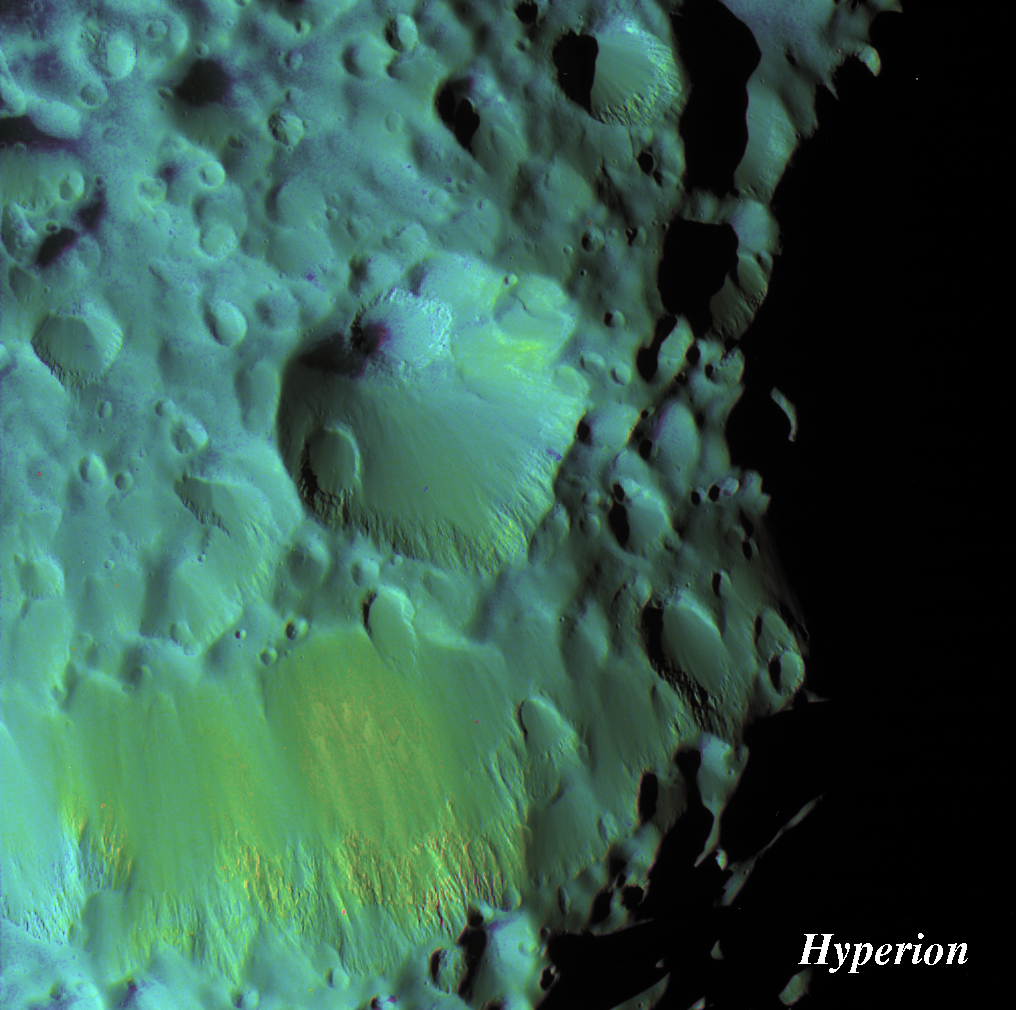

Color Variation on Hyperion

Saturn’s moon Hyperion’s crater, Meri, blooms in this extreme color-enhanced view. Meri is overprinted by a couple of smaller craters and displays dark material on its floor that is characteristic of many impact sites on this moon. The walls of craters seen here are noticeably smoother on their sloping sides than around their craggy rims.

This crater is also visible at lower right in the large Hyperion mosaic (see

PIA07761

).

To create this false-color view, ultraviolet, green and infrared images were combined into a single black and white picture that isolates and maps regional color differences. This “color map” was then superimposed over a clear-filter image.

The combination of color map and brightness image shows how the colors vary across the moon’s surface in relation to geologic features. The origin of the color differences is not yet understood, but may be caused by subtle differences in the surface composition or the sizes of grains making up the icy soil.

The images used to create this false-color view were acquired on Sept. 26, 2005, at a mean distance of 17,900 kilometers (11,100 miles) from Hyperion. Image scale is about 110 meters (360 feet) per pixel.

The Cassini-Huygens mission is a cooperative project of NASA, the European Space Agency and the Italian Space Agency. The Jet Propulsion Laboratory, a division of the California Institute of Technology in Pasadena, manages the mission for NASA’s Science Mission Directorate, Washington, D.C. The Cassini orbiter and its two onboard cameras were designed, developed and assembled at JPL. The imaging operations center is based at the Space Science Institute in Boulder, Colo.

Credit: NASA/JPL/Space Science Institute